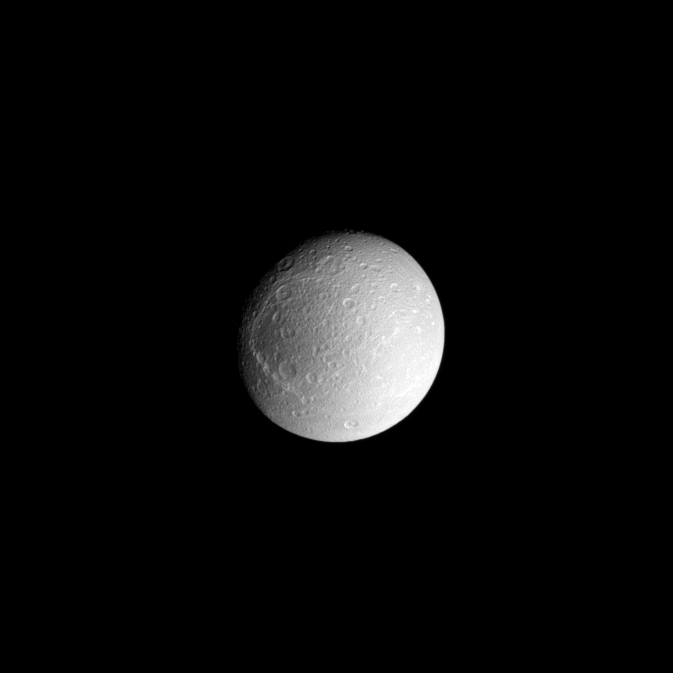

Dione’s Transition Zone

Dione’s dark trailing hemisphere (toward the left) and bright leading hemisphere are both visible in this view centered on the moon’s anti-Saturn facing side.

The image was taken in visible light with the Cassini spacecraft narrow-angle camera on Sept. 21, 2008 at a distance of approximately 863,000 kilometers (537,000 miles) from Dione and at a Sun-Dione-spacecraft, or phase, angle of 30 degrees. Image scale is 5 kilometers (3 miles) per pixel.

The Cassini-Huygens mission is a cooperative project of NASA, the European Space Agency and the Italian Space Agency. The Jet Propulsion Laboratory, a division of the California Institute of Technology in Pasadena, manages the mission for NASA’s Science Mission Directorate, Washington, D.C. The Cassini orbiter and its two onboard cameras were designed, developed and assembled at JPL. The imaging operations center is based at the Space Science Institute in Boulder, Colo.

Credit: NASA/JPL/Space Science Institute